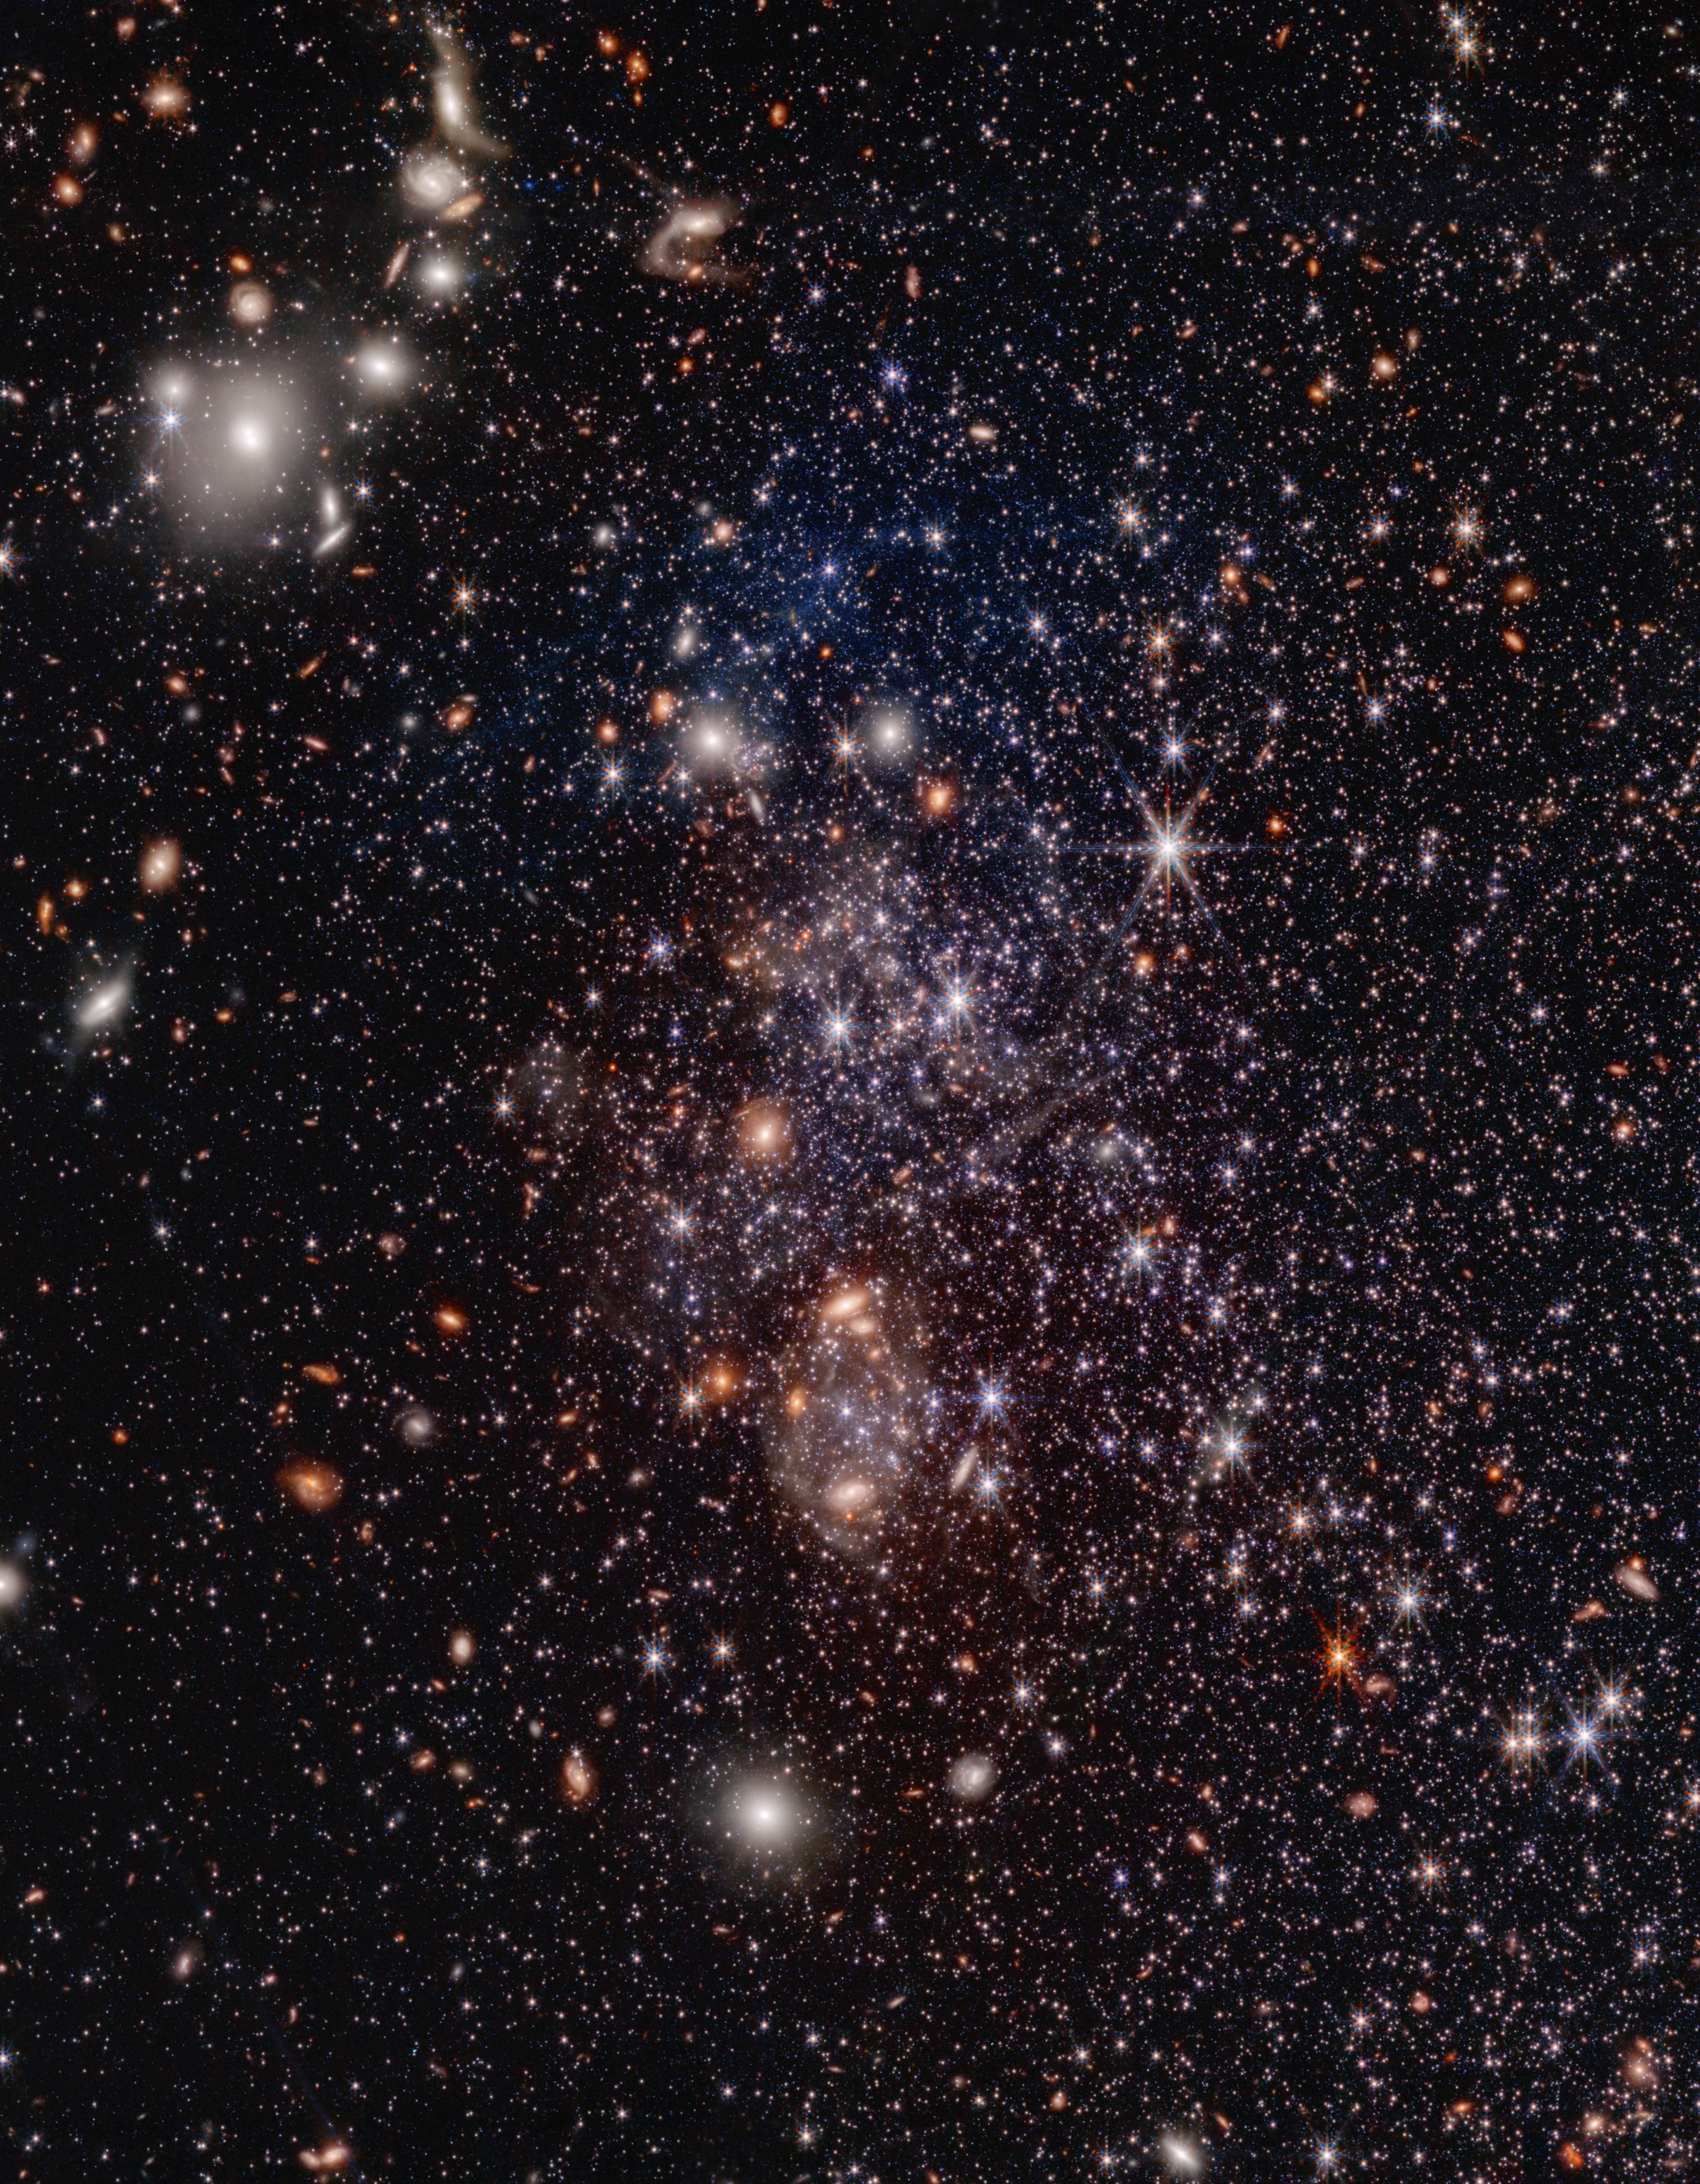

Sextans A PAHs Pull-out (NIRCam and MIRI Image)

Images from NASA’s James Webb Space Telescope of the dwarf galaxy Sextans A reveal polycyclic aromatic hydrocarbons (PAHs), large carbon-based molecules that can be a signifier of star formation. The inset at the top right zooms in on those PAHs, which are represented in green. In Sextans A, the PAHs are clumpy and relatively small.

Sextans A is a nearby galaxy that is chemically primitive, meaning it has a very low content of metals heavier than helium and hydrogen. It resembles galaxies that filled the early universe, before stars had a chance to enrich the space with ‘metals’ like oxygen and iron. With the new discovery from Webb, Sextans A is now the lowest-metallicity galaxy ever found to contain PAHs.

Credit: Image: NASA, ESA, CSA, Elizabeth Tarantino (STScI), Martha Boyer (STScI), Julia Roman-Duval (STScI); Image Processing: Alyssa Pagan (STScI)